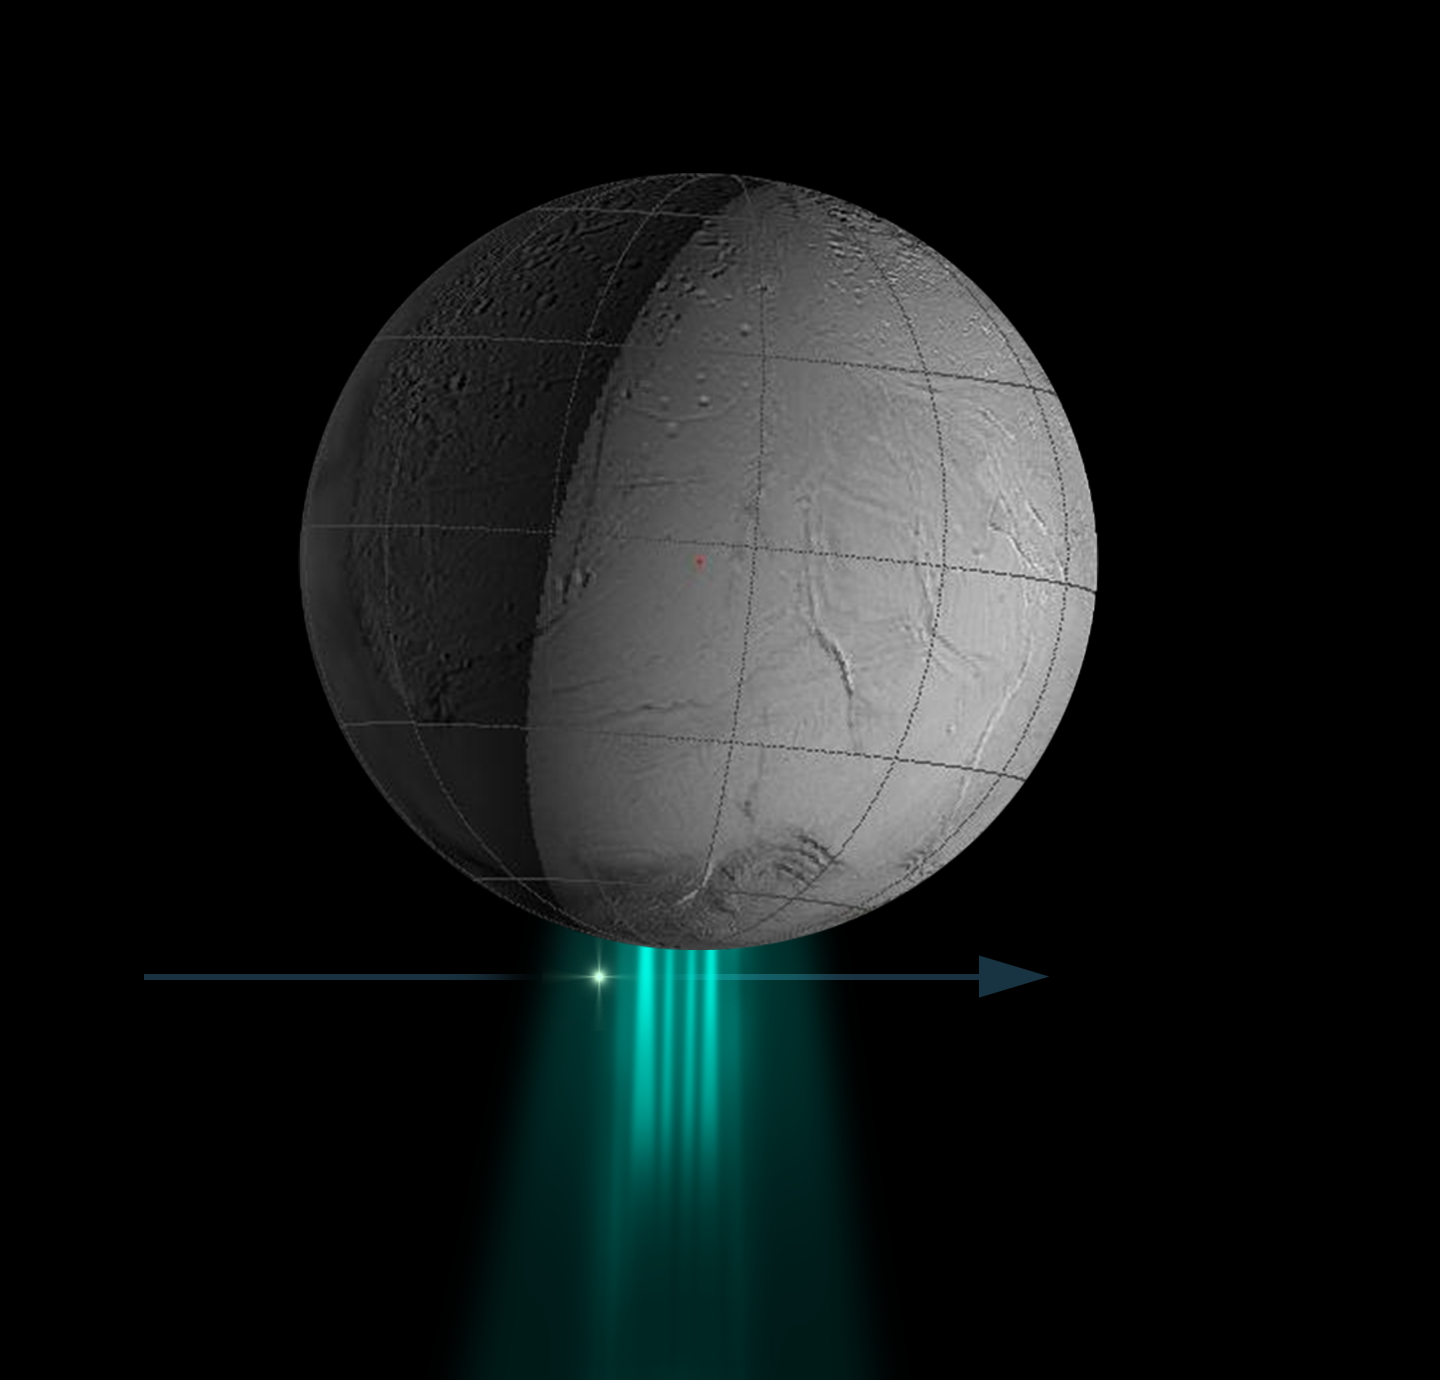

Stellar Data on Plume

Stellar Data on Plume

New structure, density and composition measurements of Enceladus’ water plume were obtained when the Cassini spacecraft’s Ultraviolet Imaging Spectrograph observed the star zeta Orionis pass behind the plume Oct. 24, 2007, as seen in this animation.

Changes in the starlight as it dimmed while passing through the plume allowed the spectrograph to identify the plume’s physical and chemical composition. The spectrograph detected four high-density gas streams composed of water vapor. The density of the water vapor is twice that of the broad plume of gas that surrounds each jet.

This measurement confirms the theoretical analysis performed prior to the flyby that showed it was safe for Cassini to fly very closely past Enceladus, even through part of the plume, during the March 12, 2008 flyby.

The Cassini-Huygens mission is a cooperative project of NASA, the European Space Agency and the Italian Space Agency. The Jet Propulsion Laboratory, a division of the California Institute of Technology in Pasadena, manages the mission for NASA’s Science Mission Directorate, Washington, D.C. The Cassini orbiter was designed, developed and assembled at JPL. The ultraviolet imaging spectrograph was designed and built at, and the team is based at the University of Colorado, Boulder.

Credit: NASA/JPL/University of Colorado/SSI